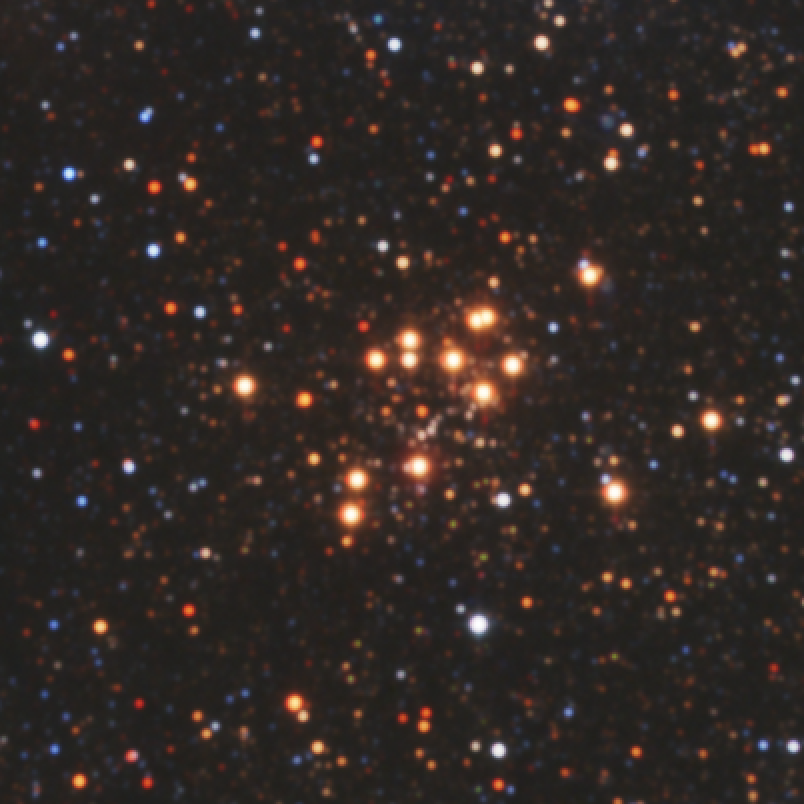

A Hidden, Massive Star Cluster Awash with Red Supergiants

The sky is a jewelry box full of sparkling stars in these infrared images. The crown jewels are 14 massive stars on the verge of exploding as supernovae.

These hefty stars reside in one of the most massive star clusters in the Milky Way Galaxy. The bluish cluster is inside the white box in the large image, which shows the star-studded region around it. A close-up of the cluster can be seen in the inset photo.

These large stars are a tip-off to the mass of the young cluster. Astronomers estimate that the cluster is at least 20,000 times as massive as the Sun. Each red supergiant is about 20 times the Sun's mass.

The image, a false-color composite, was captured by the Two Micron All Sky Survey (2MASS). Astronomers identified the cluster as a potential behemoth after spotting it in the 2MASS catalogue. They then used the Infrared Multi-object Spectrograph at the Kitt Peak National Observatory in Arizona to analyze the cluster's colors. From that analysis, they discovered the red supergiants. They confirmed the red supergiants' pedigree by studying the colors of other red supergiants in data taken by the Spitzer Space Telescope.

The cluster lies 18,900 light-years away in the direction of the constellation Scutum. It is the first in a survey of 130 potentially massive star clusters in the Milky Way that astronomers will study over the next five years using a variety of telescopes, including the Spitzer and Hubble space telescopes.

The 2MASS image was taken on July 4, 1999.

The science team that studied the star cluster consists of Don Figer, Space Telescope Science Institute/Rochester Institute of Techology; John MacKenty, Massimo Robberto, and Kester Smith, Space Telescope Science Institute; Francisco Najarro, Instituto de Estructura de la Materia in Madrid, Spain: Rolf Kudritzki, University of Hawaii in Honolulu; and Artemio Herrero, Universidad de La Laguna in Tenerife, Spain.

Credit: NASA/NSF/2MASS/UMass/IPAC-Caltech/D. Figer (Space Telescope Science Institute/Rochester Institute of Technology)